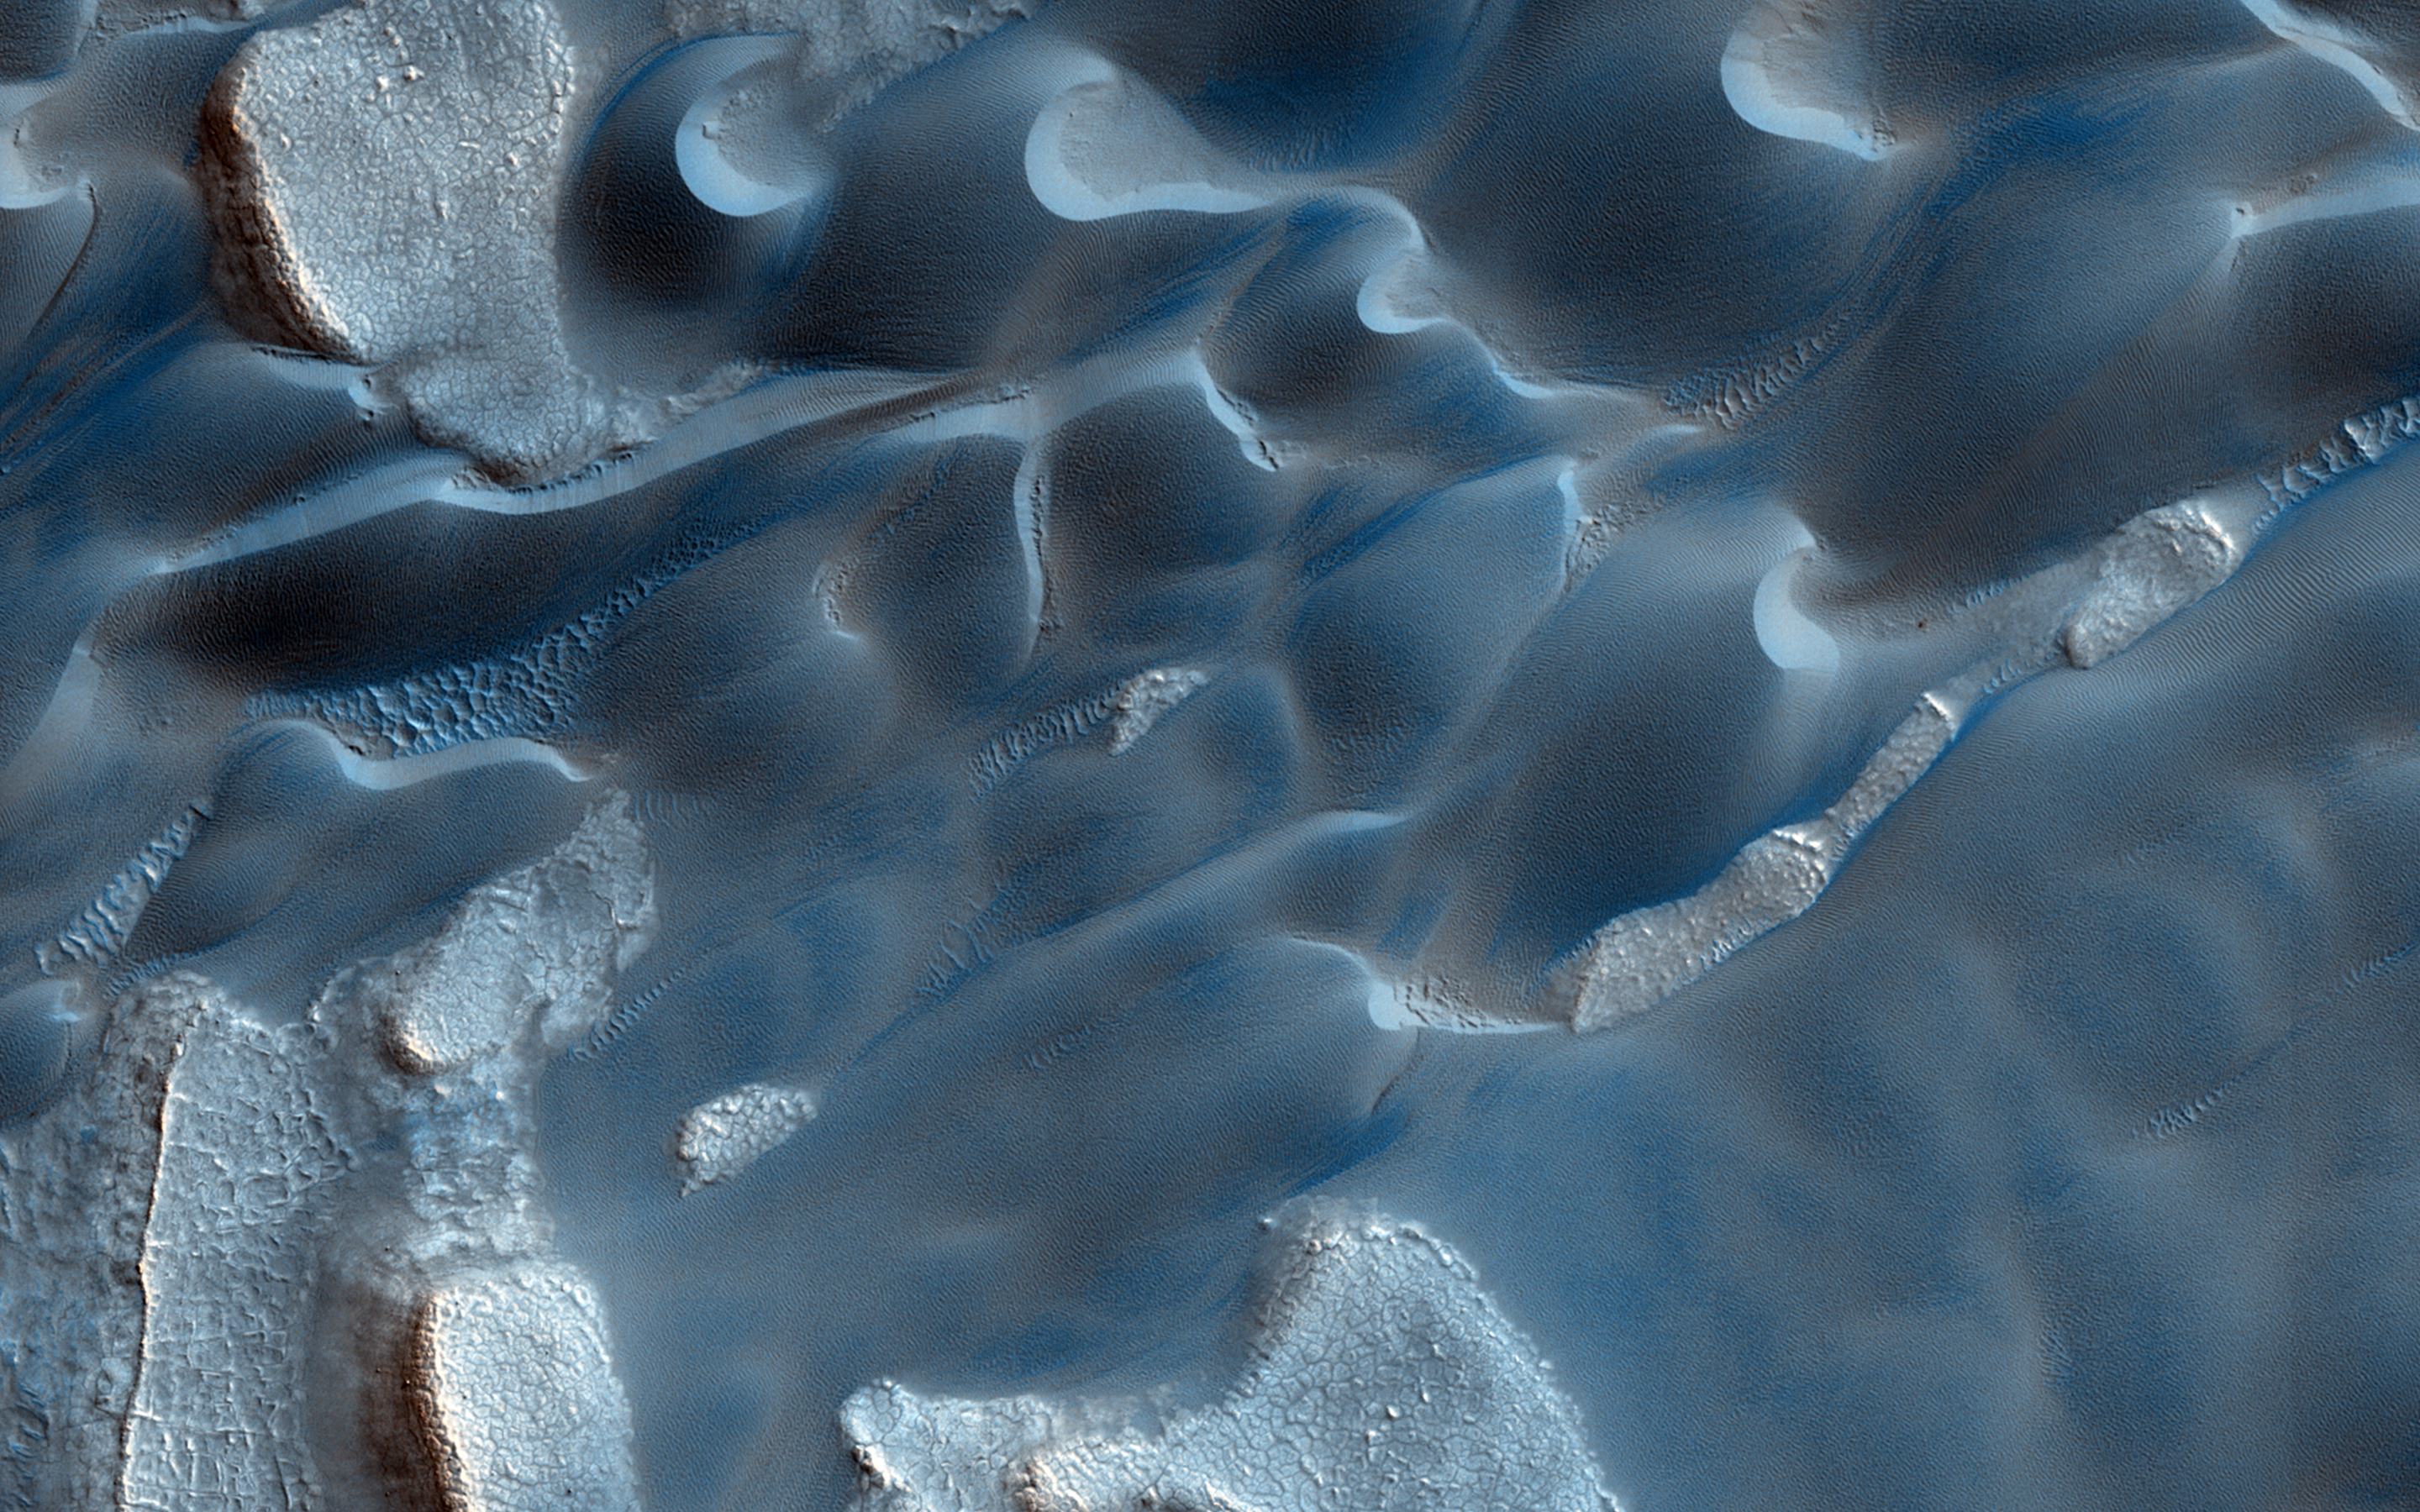

At the Edge of a Polar Cap

Formative down-slope winds descending on Mars’ North Polar ice cap likely play an important role in transporting sediment from the base of the ice cap into the dune fields that sit beyond the ice cap.

The deep chasm that formed on the polar cap edge is identified as an area of strong down-slope winds and has a clear connection to Mars’ largest dune field, Olympia Undae. Repeat HiRISE images from this chasm that specifically targets the dunes, provides the basis to evaluate the sand fluxes which are associated with the dune and ripple movement in this area.

This is a stereo pair with ESP_036176_2640.

HiRISE is one of six instruments on NASA’s Mars Reconnaissance Orbiter. The University of Arizona, Tucson, operates HiRISE, which was built by Ball Aerospace & Technologies Corp., Boulder, Colorado. NASA’s Jet Propulsion Laboratory, a division of the California Institute of Technology in Pasadena, manages the Mars Reconnaissance Orbiter Project for NASA’s Science Mission Directorate, Washington.

Credit: NASA/JPL-Caltech/Univ. of Arizona